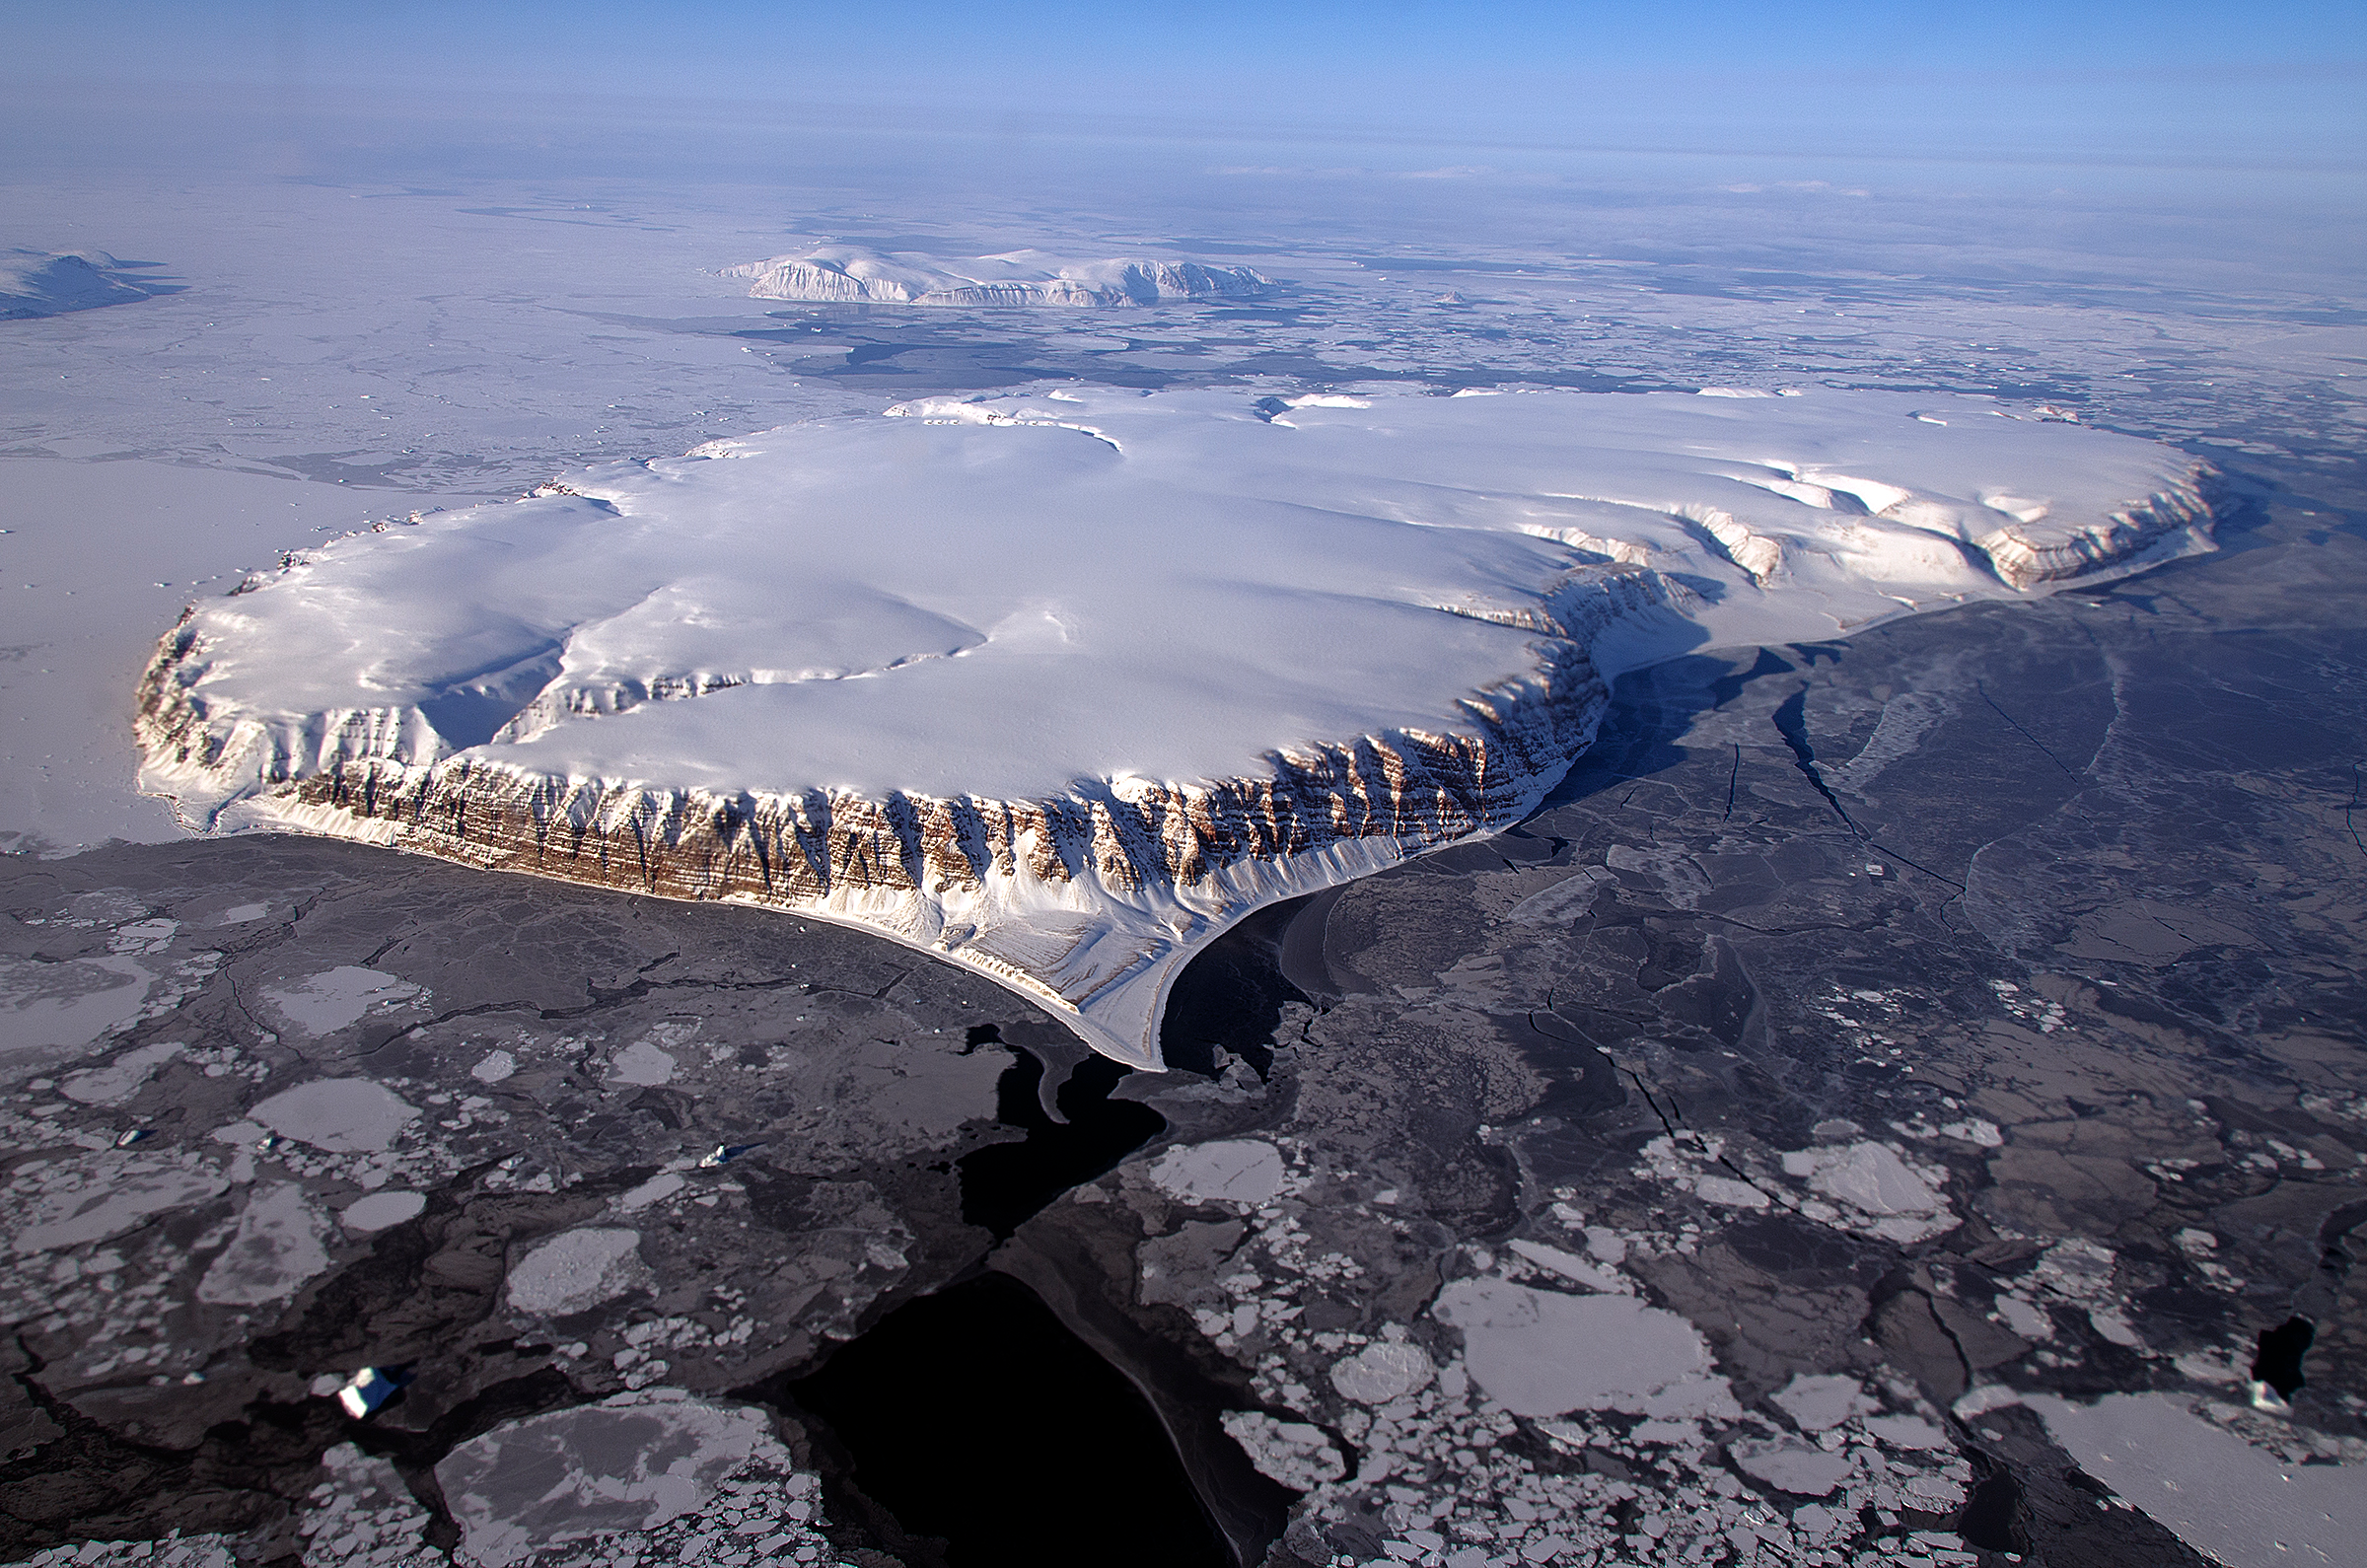

IceBridge Survey Flight Over Saunders Island and Wolstenholme Fjord

This image of Saunders Island and Wolstenholme Fjord with Kap Atholl in the background was taken during an Operation IceBridge survey flight in April, 2013. Sea ice coverage in the fjord ranges from thicker, white ice seen in the background, to thinner grease ice and leads showing open ocean water in the foreground. In March 2013, NASA's Operation IceBridge scientists began another season of research activity over Arctic ice sheets and sea ice. IceBridge, a six-year NASA mission, is the largest airborne survey of Earth's polar ice ever flown. It will yield an unprecedented three-dimensional view of Arctic and Antarctic ice sheets, ice shelves and sea ice. These flights will provide a yearly, multi-instrument look at the behavior of the rapidly changing features of the Greenland and Antarctic ice.

Credit: NASA / Michael Studinger